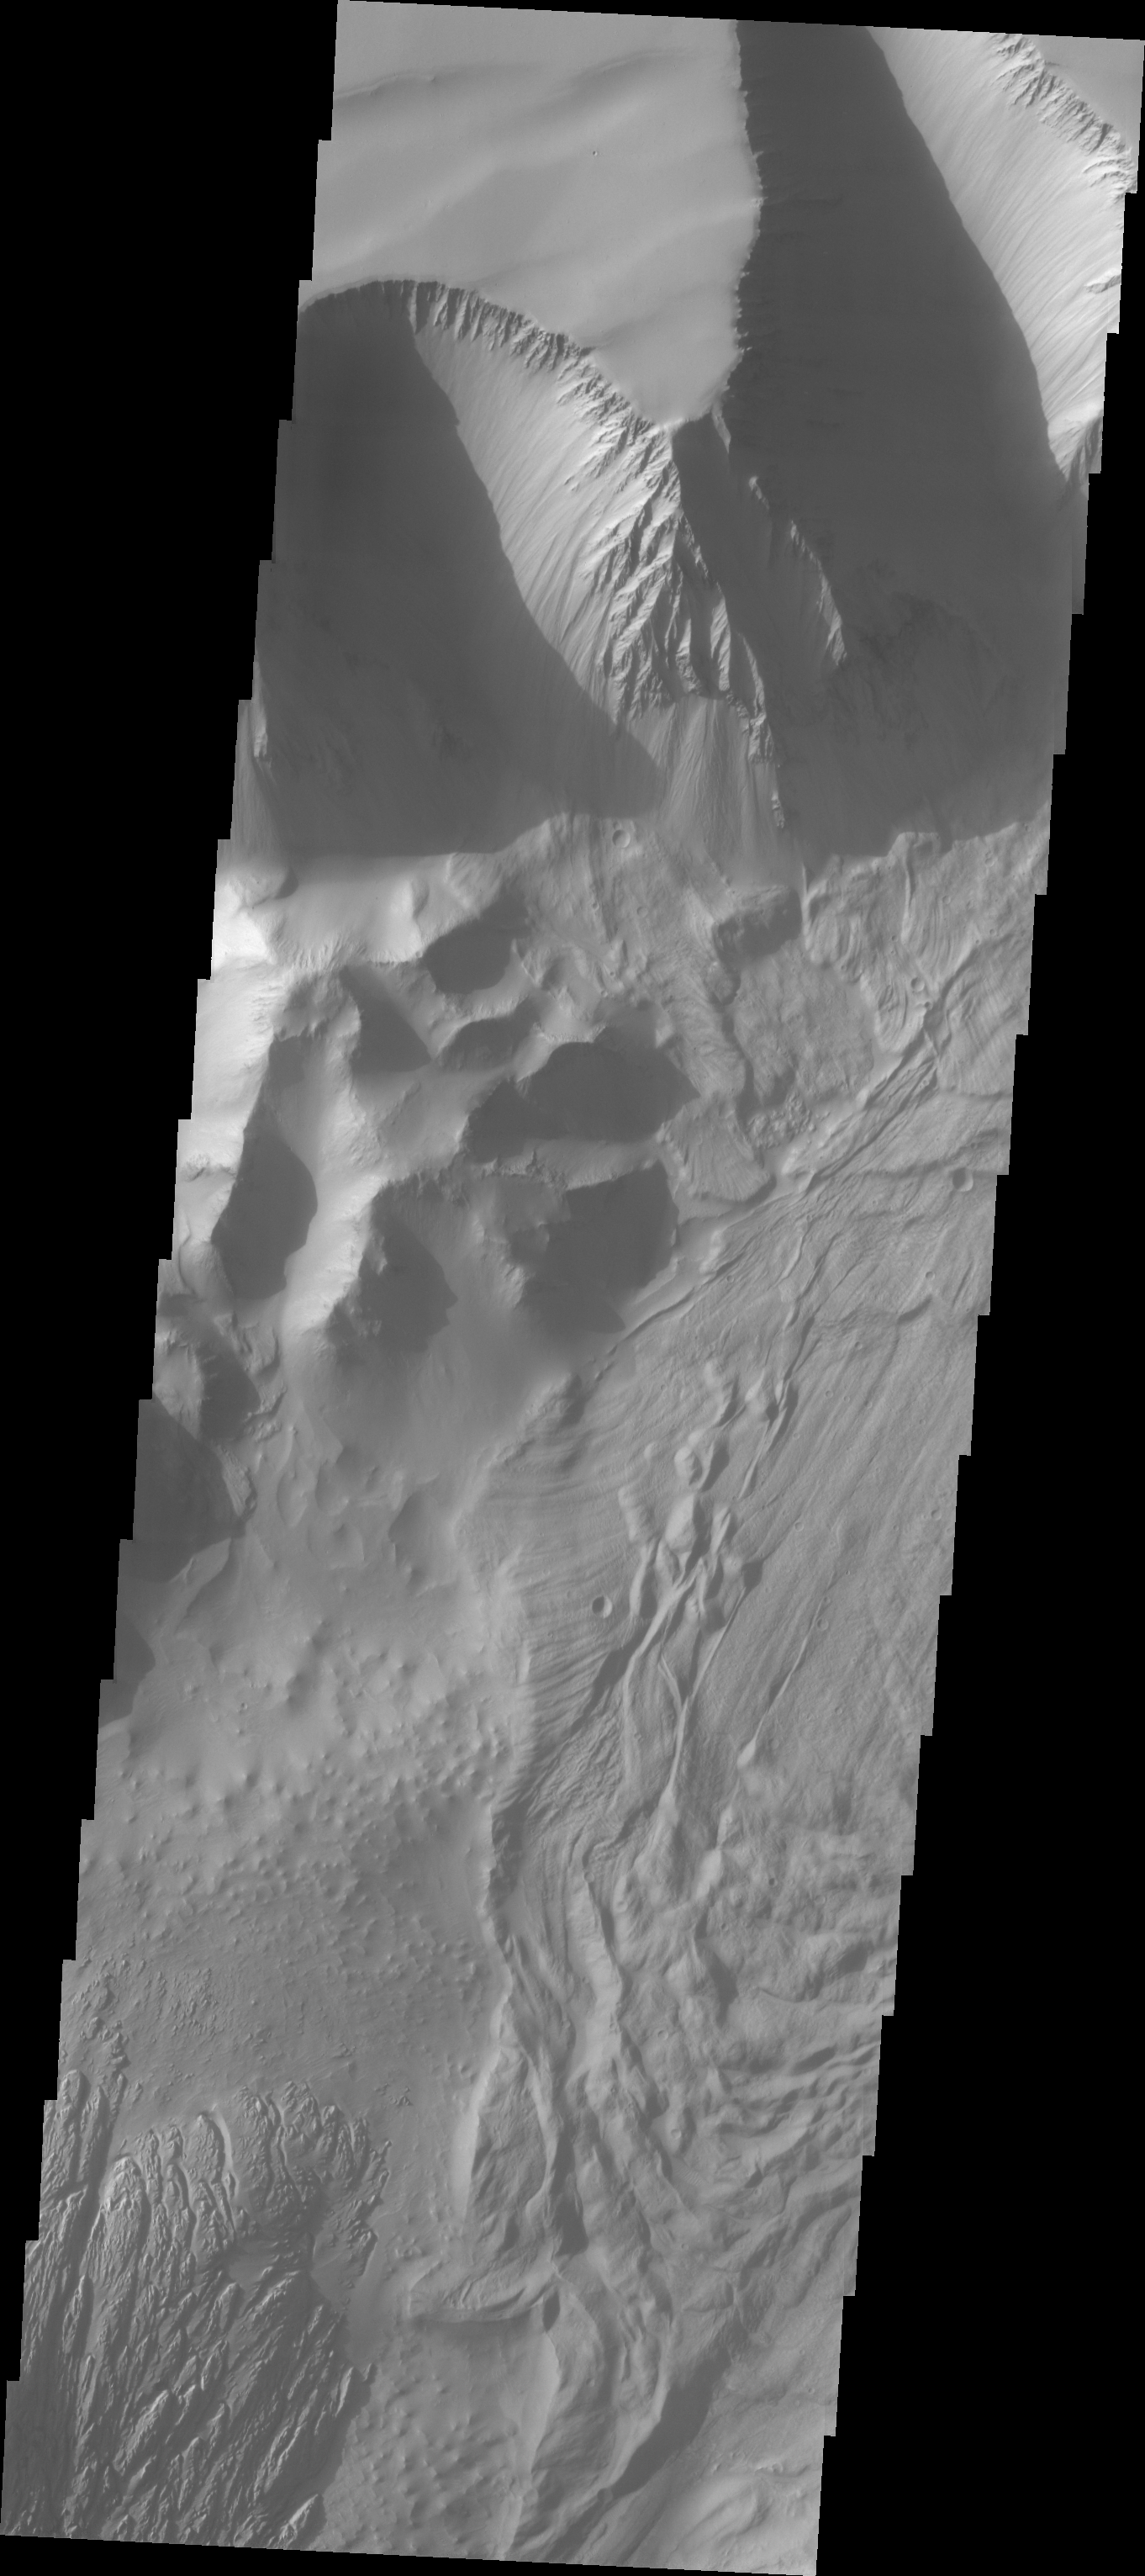

Investigating Mars: Tithonium Chasma

This VIS image shows part of the central region of Tithonium Chasma. The steep wall of the canyon is visible at the top of the image. The top of the canyon walls are layered, mostly likely by numerous volcanic flows. This material is more resistant and forms the ridges extending down the canyon walls. A large landslide deposit covers the right side of the image. An eroded mound on the floor of the canyon exists at the bottom left of the image. The initial formation of the mound was possibly created of air fall of dust, sand, and volcanic materials and water lain materials.

Tithonium Chasma is at the western end of Valles Marineris. Valles Marineris is over 4000 kilometers long, wider than the United States. Tithonium Chasma is almost 810 kilometers long (499 miles), 50 kilometers wide and over 6 kilometers deep. In comparison, the Grand Canyon in Arizona is about 175 kilometers long, 30 kilometers wide, and only 2 kilometers deep. The canyons of Valles Marineris were formed by extensive fracturing and pulling apart of the crust during the uplift of the vast Tharsis plateau. Landslides have enlarged the canyon walls and created deposits on the canyon floor. Weathering of the surface and influx of dust and sand have modified the canyon floor.

The Odyssey spacecraft has spent over 15 years in orbit around Mars, circling the planet more than 71,000 times. It holds the record for longest working spacecraft at Mars. THEMIS, the IR/VIS camera system, has collected data for the entire mission and provides images covering all seasons and lighting conditions. Over the years many features of interest have received repeated imaging, building up a suite of images covering the entire feature. From the deepest chasma to the tallest volcano, individual dunes inside craters and dune fields that encircle the north pole, channels carved by water and lava, and a variety of other feature, THEMIS has imaged them all. For the next several months the image of the day will focus on the Tharsis volcanoes, the various chasmata of Valles Marineris, and the major dunes fields. We hope you enjoy these images!

Credit: NASA/JPL-Caltech/ASU